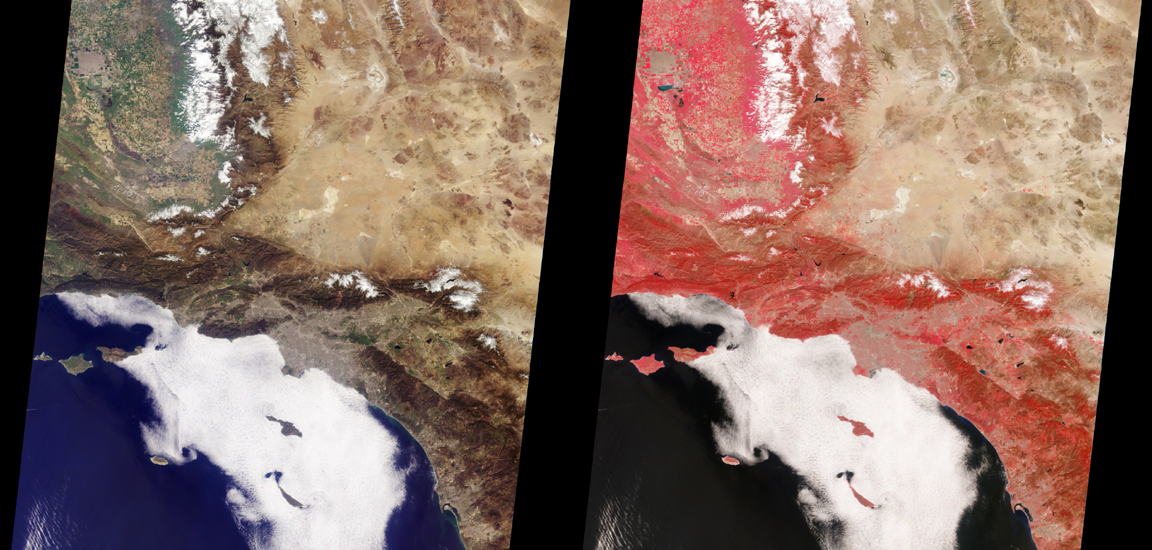

MISR Views Southern California

MISR images of Southern California acquired on March 14, 2000 during Terra orbit 1273. North is at the top. The left image is a color composite generated using data from the blue, green, and red bands of the vertical (nadir) camera. The right image is a color composite using data from the green, red, and near-infrared bands from the same camera; in this view vegetation shows up clearly in shades of red. The distinctive chevron shape of the Mojave Desert is bordered by the San Andreas Fault on the south and the Garlock Fault on the north. To the northwest are the Sierra Nevada mountains and the agricultural fields of the San Joaquin valley. Santa Catalina and San Clement Islands, warmed by the morning sun, are visible through the marine stratus cloud layer; to their west at the edge of the cloud bank is San Nicolas Island, and further up the coast are the Channel Islands. The Los Angeles basin is just south of center; San Diego is at the bottom right-hand corner.

MISR was built and is managed by NASA’s Jet Propulsion Laboratory, Pasadena, CA, for NASA’s Office of Earth Science, Washington, DC. The Terra satellite is managed by NASA’s Goddard Space Flight Center, Greenbelt, MD. JPL is a division of the California Institute of Technology.

Credit: NASA/GSFC/JPL, MISR Team